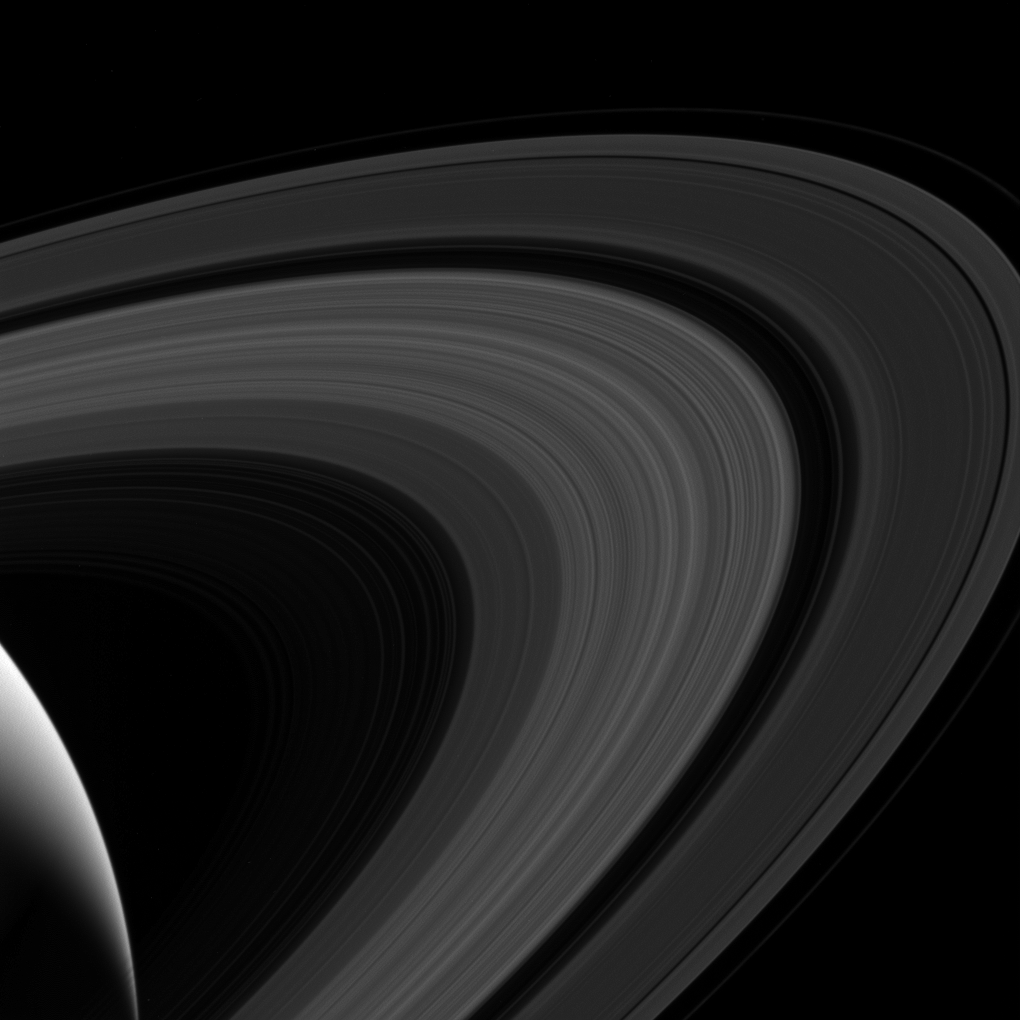

Ring-Bow

Although the rings lack the many colors of the rainbow, they arc across the sky of Saturn. From equatorial locations on the planet, they’d appear very thin since they would be seen edge-on. Closer to the poles, the rings would appear much wider; in some locations (for parts of the Saturn’s year), they would even block the sun for part of each day.

This view looks toward the sunlit side of the rings from about 19 degrees above the ringplane. The image was taken in visible light with the Cassini spacecraft wide-angle camera on April 10, 2017.

The view was obtained at a distance of approximately 680,000 miles (1.1 million kilometers) from Saturn and at a sun-Saturn-spacecraft, or phase, angle of 128 degrees. Image scale is 43 miles (69 kilometers) per pixel.

The Cassini mission is a cooperative project of NASA, ESA (the European Space Agency) and the Italian Space Agency. The Jet Propulsion Laboratory, a division of the California Institute of Technology in Pasadena, manages the mission for NASA’s Science Mission Directorate, Washington. The Cassini orbiter and its two onboard cameras were designed, developed and assembled at JPL. The imaging operations center is based at the Space Science Institute in Boulder, Colorado.

Credit: NASA/JPL-Caltech/Space Science Institute